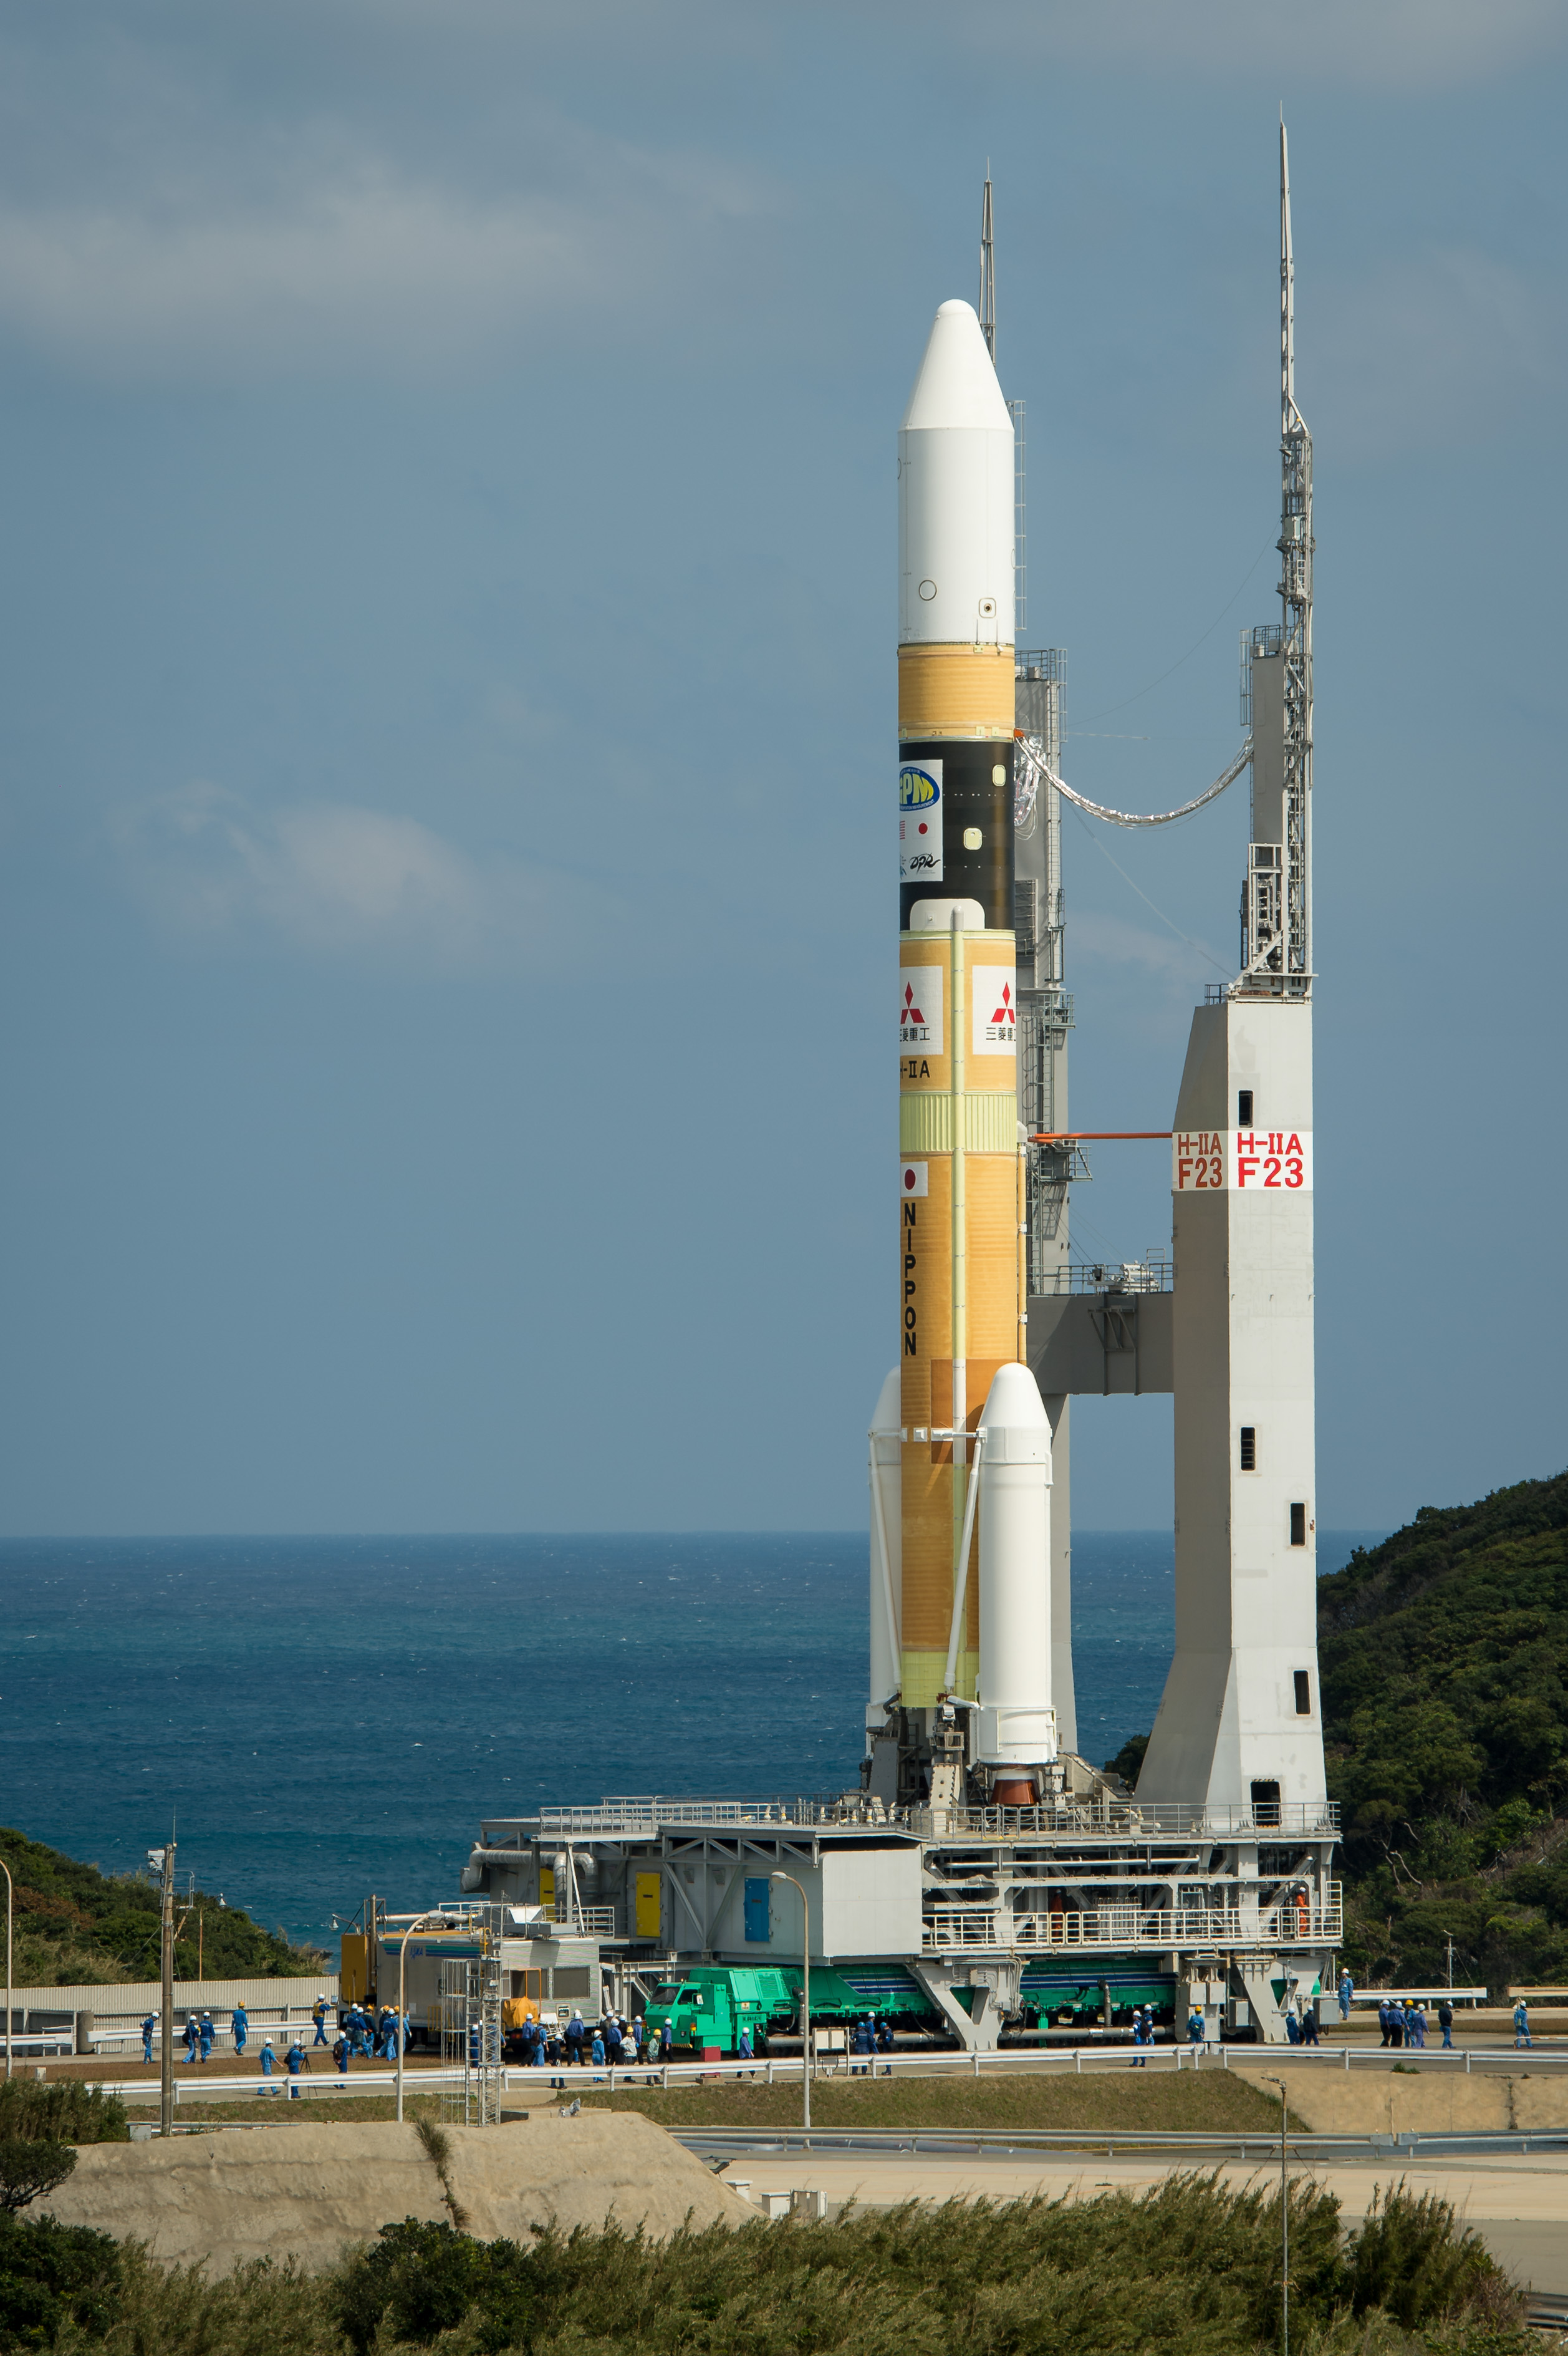

Global Precipitation Measurement (GPM) Mission

A Japanese H-IIA rocket carrying the NASA-Japan Aerospace Exploration Agency (JAXA), Global Precipitation Measurement (GPM) Core Observatory is seen as it rolls out to launch pad 1 of the Tanegashima Space Center, Thursday, Feb. 27, 2014, Tanegashima, Japan. Once launched, the GPM spacecraft will collect information that unifies data from an international network of existing and future satellites to map global rainfall and snowfall every three hours.

Credit: (NASA/Bill Ingalls)